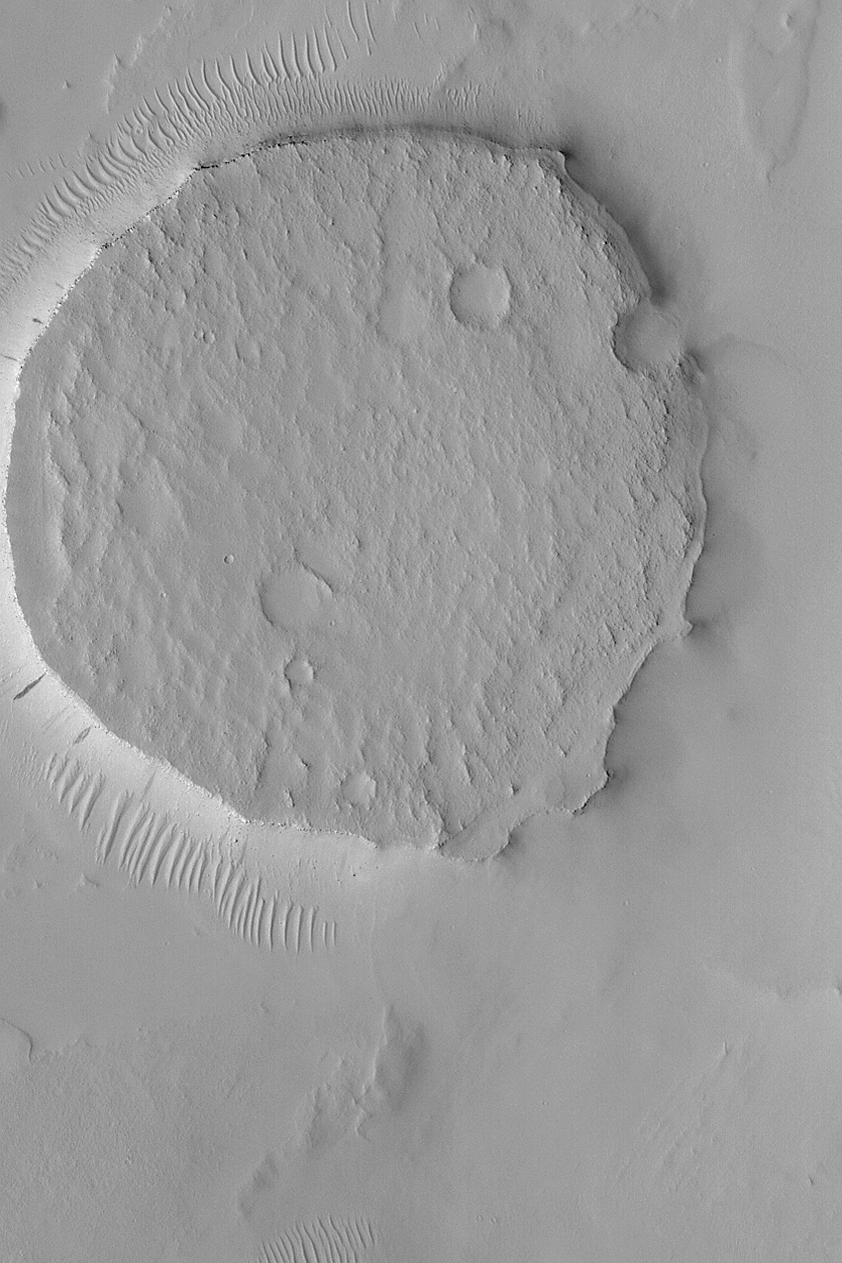

Circular Mesa

MGS MOC Release No. MOC2-538, 8 November 2003

This Mars Global Surveyor (MGS) Mars Orbiter Camera (MOC) image shows a circular mesa in northeast Arabia Terra. The circularity suggests that this landform might be similar to other circular mesas, found elsewhere on Mars. In those other cases, the mesa was once a meteor impact crater. The crater was filled with sediment, the sediment was cemented to become rock, and later erosion removed all of the material surrounding the former crater, leaving it standing alone as a circular mesa. This image is located near 23.7°N, 319.0°W, and covers an area 3 km (1.9 mi) wide. The scene is illuminated by sunlight from the left.

Credit: NASA/JPL/Malin Space Science Systems